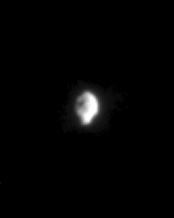

Strange Hyperion

This unusual view of Saturn’s moon Hyperion (266 kilometers, 165 miles across) shows just how strangely shaped this tumbling little moon is. Hyperion is the largest of Saturn’s irregularly-shaped moons.

The image was taken in visible light with the Cassini spacecraft narrow angle camera on Dec. 10, 2004, at a distance of 3.5 million kilometers (2.2 million miles) from Hyperion and at a Sun-Hyperion-spacecraft, or phase, angle of 68 degrees. The image scale is about 21 kilometers (13 miles) per pixel. The image has been magnified by a factor of two and contrast enhanced to aid visibility.

The Cassini-Huygens mission is a cooperative project of NASA, the European Space Agency and the Italian Space Agency. The Jet Propulsion Laboratory, a division of the California Institute of Technology in Pasadena, manages the mission for NASA’s Science Mission Directorate, Washington, D.C. The Cassini orbiter and its two onboard cameras were designed, developed and assembled at JPL. The imaging team is based at the Space Science Institute, Boulder, Colo.

Credit: NASA/JPL/Space Science Institute